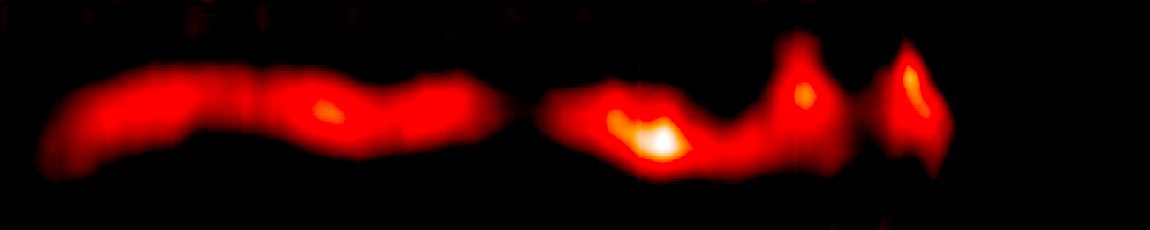

AU Microscopii Debris Disk (2011 Hubble/STIS)

Object Name: AU Mic, AU Microscopii
Object Description: Debris Disk Around Nearby Star
Instrument: HST/STIS

Compass and Scale Compass and Scale An astronomical image with a scale that shows how large an object is on the sky, a compass that shows how the object is oriented on the sky, and the filters with which the image was made.

Credit: NASA, ESA, ESO, and A. Boccaletti (Paris Observatory)